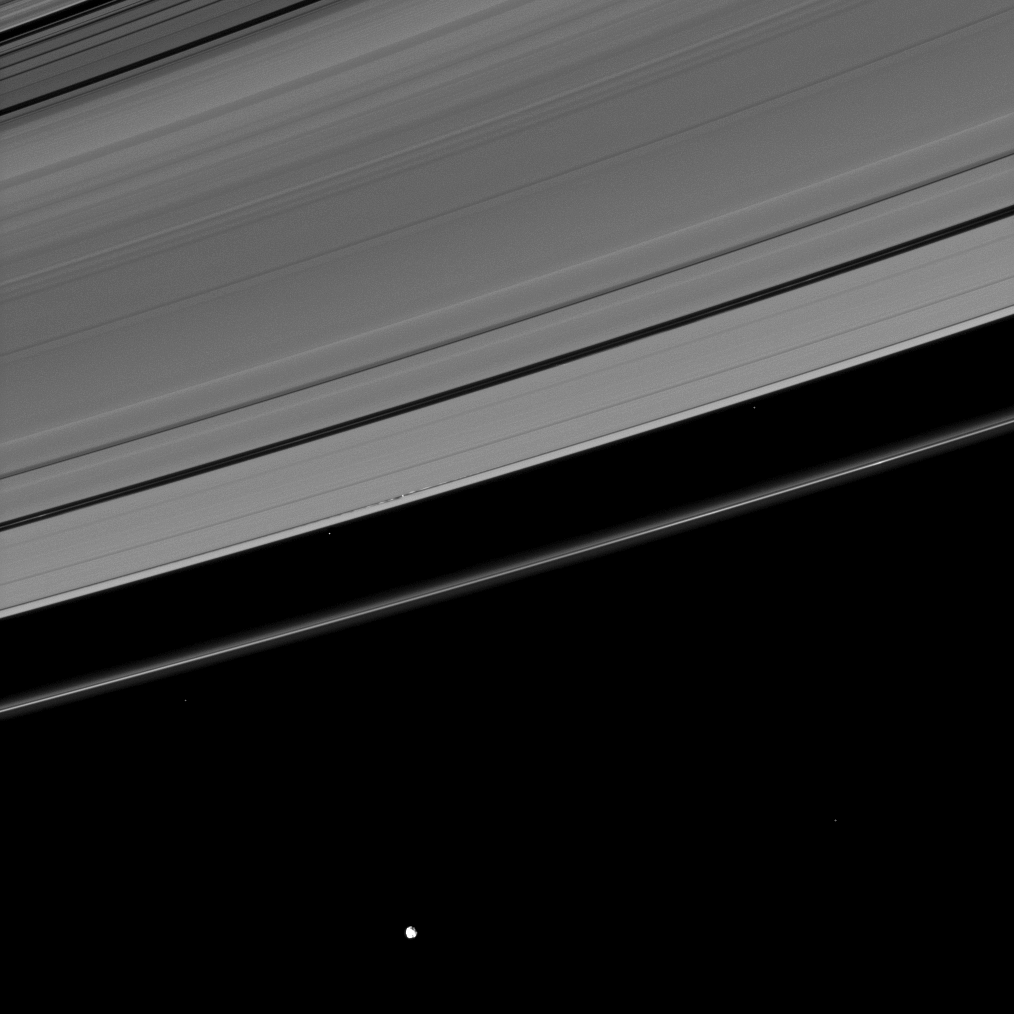

Daphnis’ Disturbances

This Cassini image, which at first appears to show a serene scene, in fact reveals dramatic disturbances created in Saturn’s A ring by its moon Daphnis.

Near the center of the image, tiny Daphnis (8 kilometers, or 5 miles across) appears as a bright dot in the Keeler Gap near the edge waves it has created in the A ring. The moon has an inclined orbit and its gravitational pull both perturbs the orbits of the particles of the A ring forming the Keeler Gap’s edge and sculpts the edge into waves having both horizontal (radial) and out-of-plane components. Material on the inner edge of the gap orbits faster than the moon so that the waves there lead the moon in its orbit. Material on the outer edge moves slower than the moon, so waves there trail the moon. See PIA11656 to learn more about this process.

Epimetheus (113 kilometers, or 70 miles across) orbits beyond the F ring at the bottom of the image. Bright specks in the image are background stars.

This view looks toward the northern, sunlit side of the rings from about 11 degrees above the ringplane.

The image was taken in visible light with the Cassini spacecraft narrow-angle camera on Sept. 24, 2009. The view was obtained at a distance of approximately 1.8 million kilometers (1.1 million miles) from Daphnis. Image scale is 11 kilometers (7 miles) per pixel.

The Cassini-Huygens mission is a cooperative project of NASA, the European Space Agency and the Italian Space Agency. The Jet Propulsion Laboratory, a division of the California Institute of Technology in Pasadena, manages the mission for NASA’s Science Mission Directorate, Washington, D.C. The Cassini orbiter and its two onboard cameras were designed, developed and assembled at JPL. The imaging operations center is based at the Space Science Institute in Boulder, Colo.

Credit: NASA/JPL/Space Science Institute